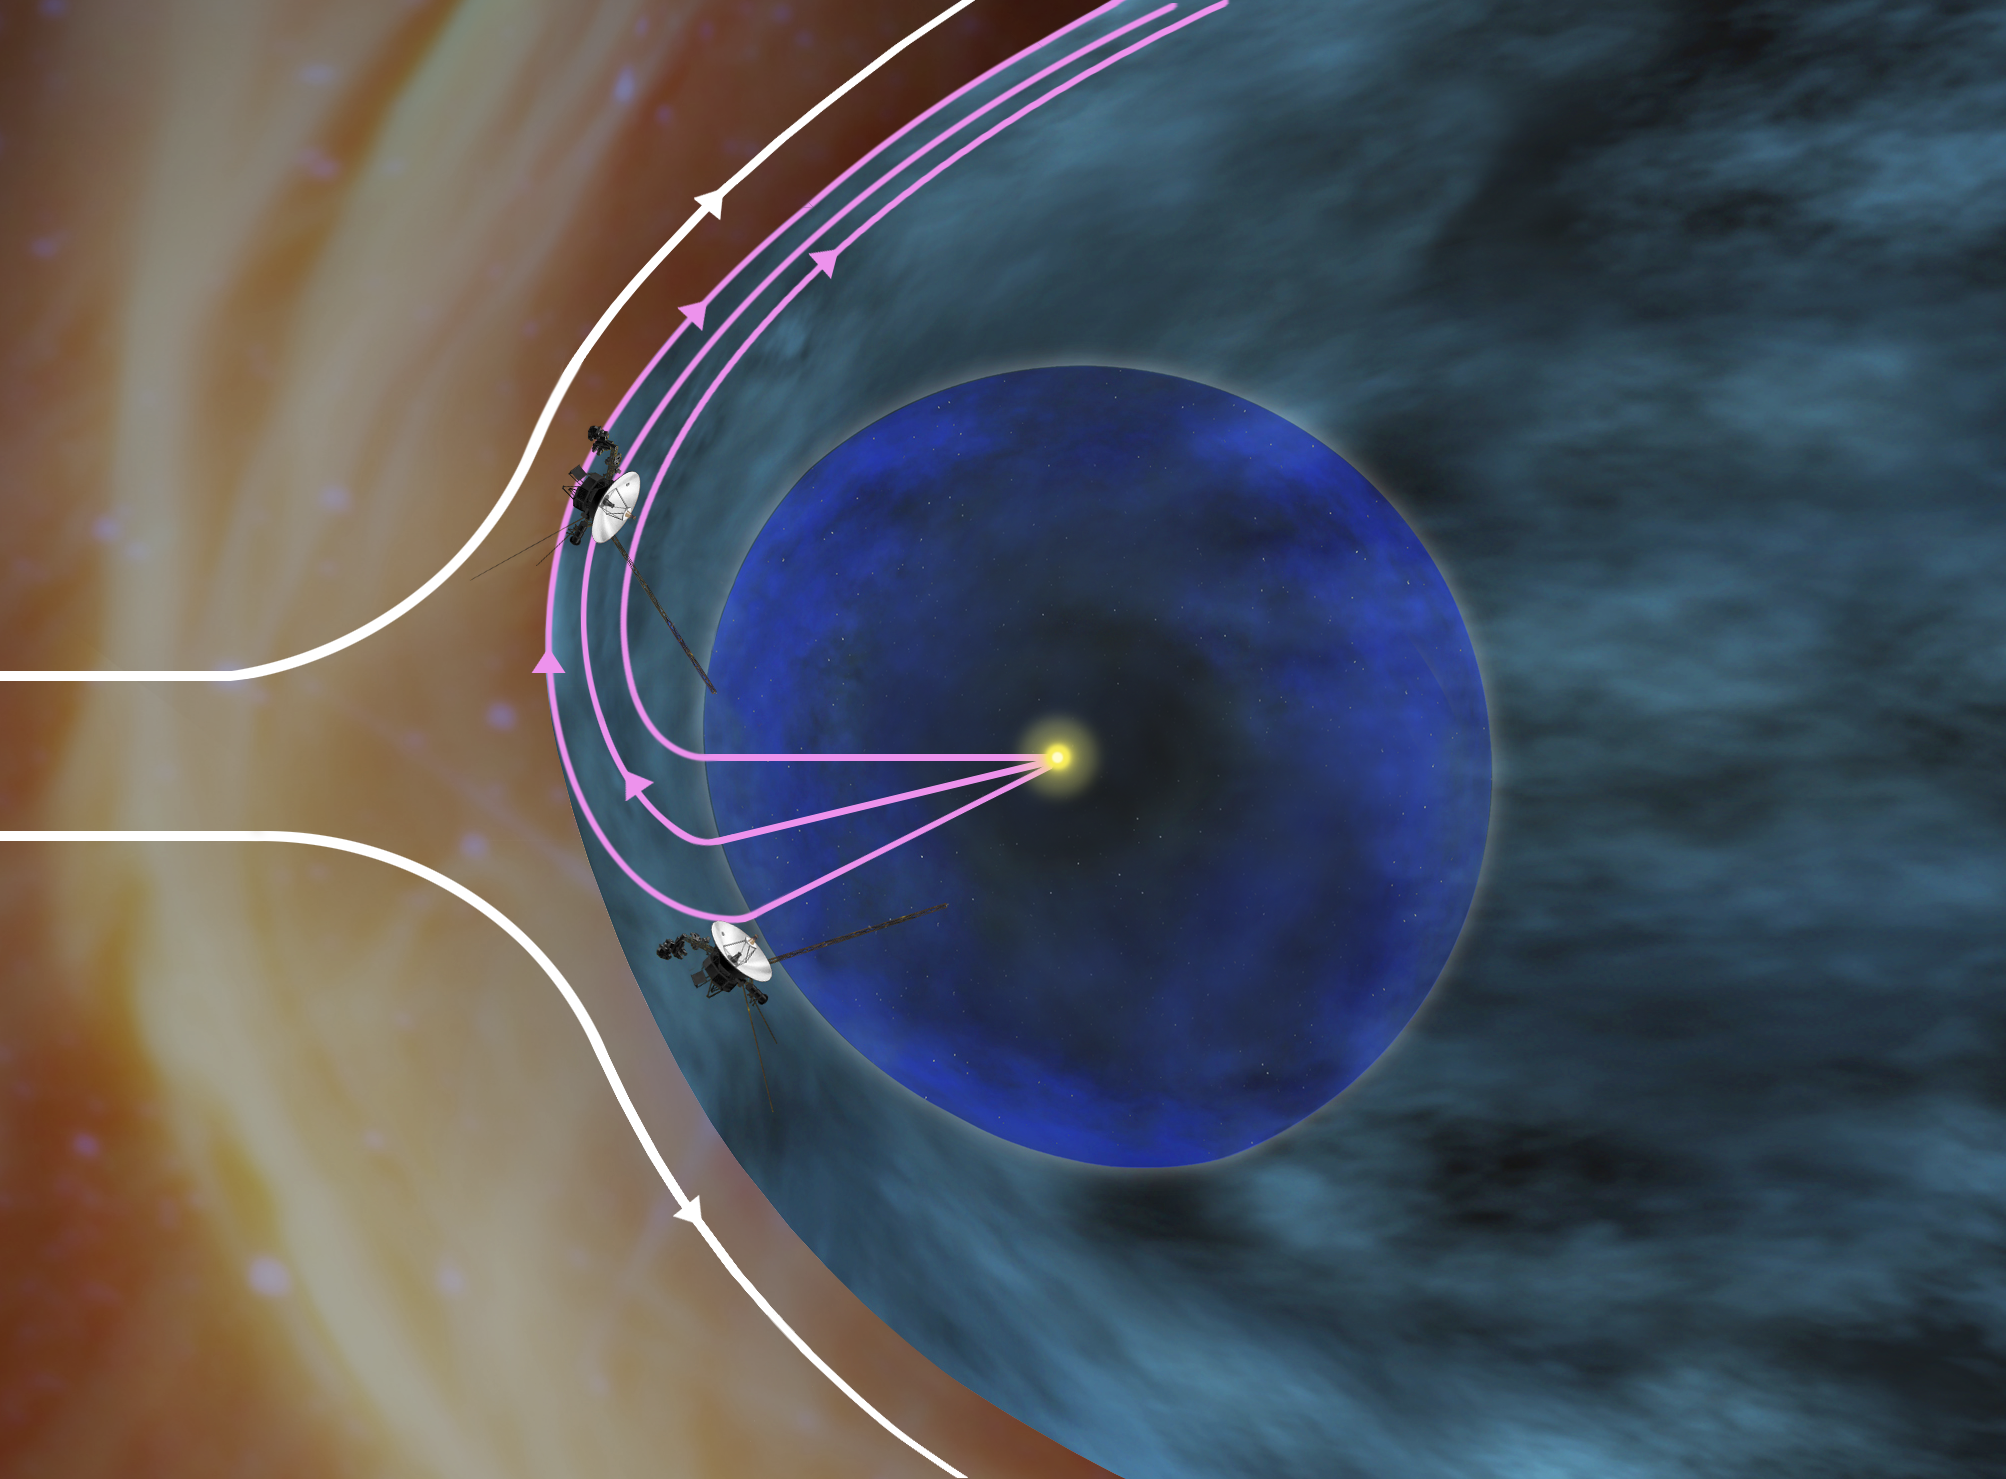

The Sun’s Southern Wind Flows Northward (Artist’s Concept)

Annotated Version

This artist’s concept shows how NASA’s Voyager 1 spacecraft is bathed in solar wind from the southern hemisphere flowing northward. This phenomenon creates a layer just inside the outer boundary of the heliosphere, the giant bubble of solar ions surrounding the sun. If the outside pressure were symmetrical, the streams from the sun’s northern hemisphere above the plane of the planets would all turn northward and the streams from the southern hemisphere would all turn southward.

However, the interstellar magnetic field presses more strongly on the boundary in the southern hemisphere, forcing some of the solar wind from the south that otherwise would have gone southward to be deflected northward to where Voyager 1 is. On July 21, 2012, the magnetometer instrument indicated that Voyager 1 had entered a region where the wind is from the southern hemisphere. Scientists interpret this to mean that the spacecraft is in the final region before reaching interstellar space because the southern wind streams have to flow out and around all of the northern wind to reach Voyager 1’s location.

The Voyager spacecraft were built and continue to be operated by NASA’s Jet Propulsion Laboratory, in Pasadena, Calif. Caltech manages JPL for NASA. The Voyager missions are a part of NASA’s Heliophysics System Observatory, sponsored by the Heliophysics Division of the Science Mission Directorate at NASA Headquarters in Washington.

Credit: NASA/JPL-Caltech